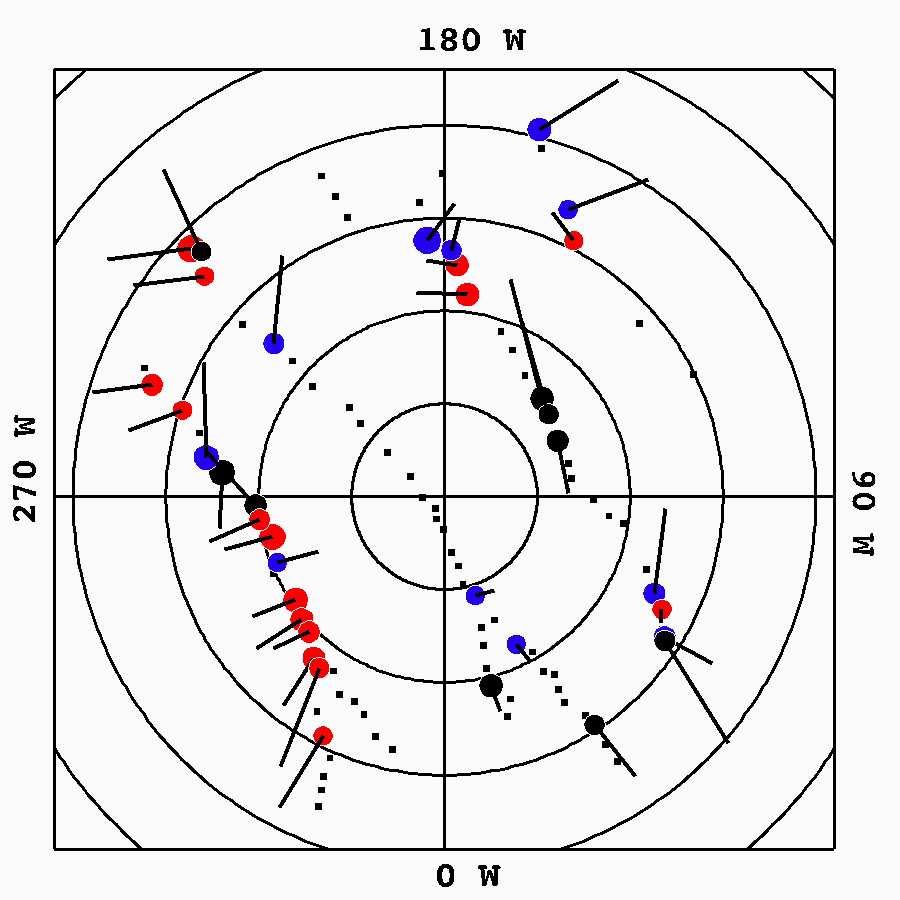

Tendril-producing Geysers on Enceladus’ South Polar Terrain

This graphic plots the source locations of the geysers scientists have located on Enceladus’ south polar terrain. The 36 most active geyser, or jet, sources are marked by circles and color coded by the behavior of the grains erupting from the geysers. Other, less active sources are marked by small black squares.

Red sources produce structures that lead Enceladus in its orbit, blue sources produce particles that trail the moon, and black sources produce both. Circle size is proportional to the source activity level. Latitudes are plotted as concentric circles centered on the south pole at 5-degree intervals.

Lines emanating from sources represent the projection of a source’s central emission vector onto Saturn’s ringplane — that is, the direction of a source’s emission projected onto a plane passing through Saturn’s equator. In this reference frame, Saturn is down and Enceladus’ orbital motion to the right.

The Cassini mission is a cooperative project of NASA, ESA (the European Space Agency) and the Italian Space Agency. The Jet Propulsion Laboratory, a division of the California Institute of Technology in Pasadena, manages the mission for NASA’s Science Mission Directorate, Washington. The Cassini orbiter and its two onboard cameras were designed, developed and assembled at JPL. The imaging operations center is based at the Space Science Institute in Boulder, Colorado.

Credit: NASA/JPL-Caltech/Space Science Institute